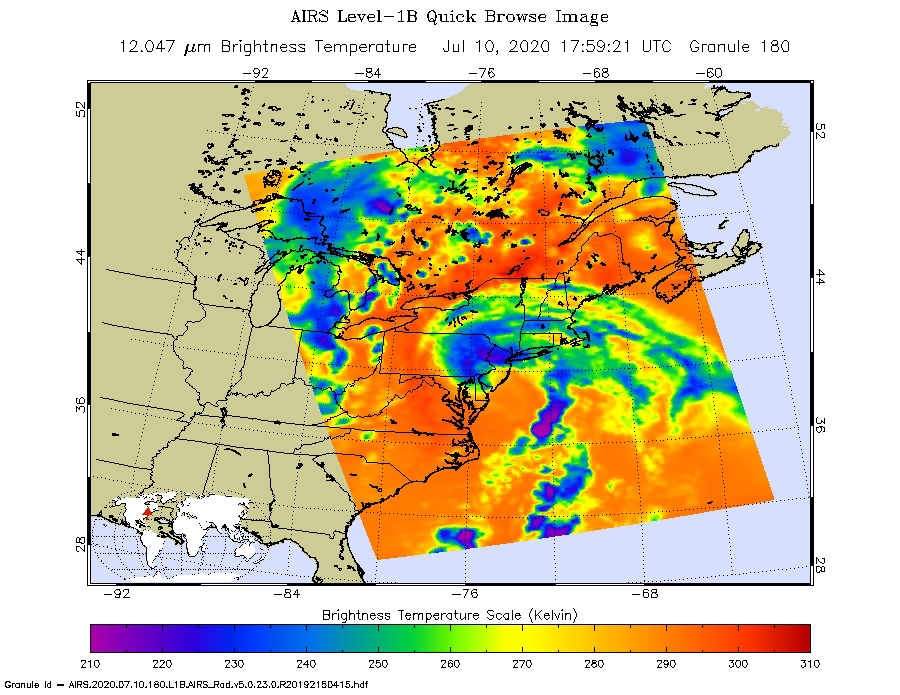

Tropical Storm Fay 2020

NASA’s Atmospheric Infrared Sounder (AIRS) collected this image of Tropical Storm Fay over New England at around 2 p.m. local time on Friday, July 10. The center of the storm made landfall about 10 miles (15 kilometers) north-northeast of Atlantic City, New Jersey, at around 5 p.m. local time, when Fay had maximum sustained winds of around 50 mph (85 kph).

In the infrared AIRS image, the purple regions indicate very cold clouds lofted high into the atmosphere by the storm. These clouds are generally linked to heavy rainfall. Warmer clouds closer to the ground show up as green and blue, while the orange areas denote mostly cloud-free parts of the sky.

AIRS, together with the Advanced Microwave Sounding Unit (AMSU), measures the infrared and microwave radiation emitted from Earth to study the planet’s weather and climate. Both instruments observe Earth from NASA’s Aqua satellite, which launched in 2002.

AIRS and AMSU work in tandem to make simultaneous observations down to Earth’s surface, even in the presence of heavy clouds. With more than 2,000 channels sensing different regions of the atmosphere, the system creates a global, three-dimensional map of atmospheric temperature and humidity, cloud amounts and heights, greenhouse gas concentrations, and many other atmospheric phenomena. The AIRS and AMSU instruments are managed by NASA’s Jet Propulsion Laboratory in Southern California under contract with NASA. JPL is a division of Caltech.

Credit: NASA/JPL-Caltech